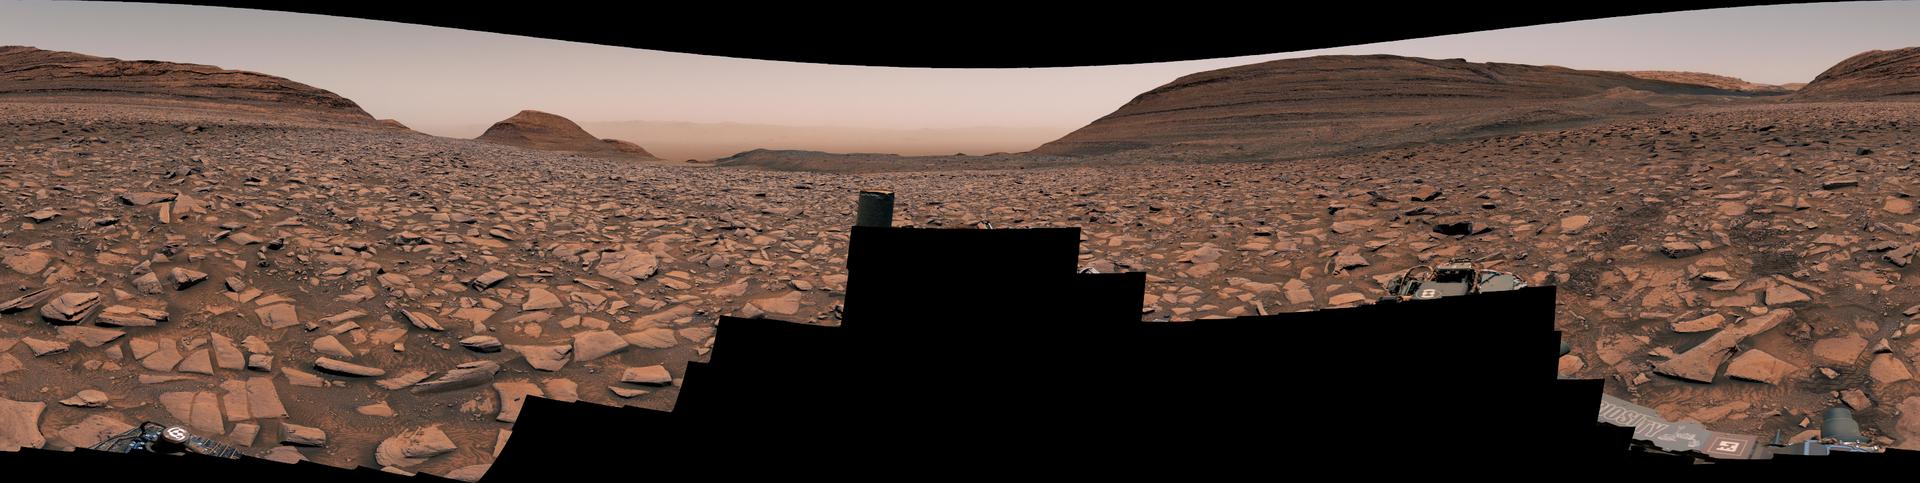

Curiosity Makes Rover Tracks While Heading West

NASA’s Curiosity Mars rover captured this view using its Mast Camera, or Mastcam, while heading west away from Gediz Vallis channel on Nov. 2, 2024, the 4,352nd Martian day, or sol, of the mission. This panorama is made up of two mosaics: one consisting of 171 individual images taken at 12:16 p.m. local Mars time; and another consisting of 169 at 12:46 p.m. local Mars time. The color has been adjusted to match lighting conditions as the human eye would see them on Earth.

Rover tracks can be seen trailing behind Curiosity at right. The difficult, rocky terrain made for slow going. The butte on the left side of the scene is nicknamed “Texoli”; the butte dominating the right side of the scene is nicknamed “Kukenán.”

Curiosity was built by NASA’s Jet Propulsion Laboratory, which is managed by Caltech in Pasadena, California. JPL leads the mission on behalf of NASA’s Science Mission Directorate in Washington. Malin Space Science Systems in San Diego built and operates Mastcam.

Credit: NASA/JPL-Caltech/MSSS